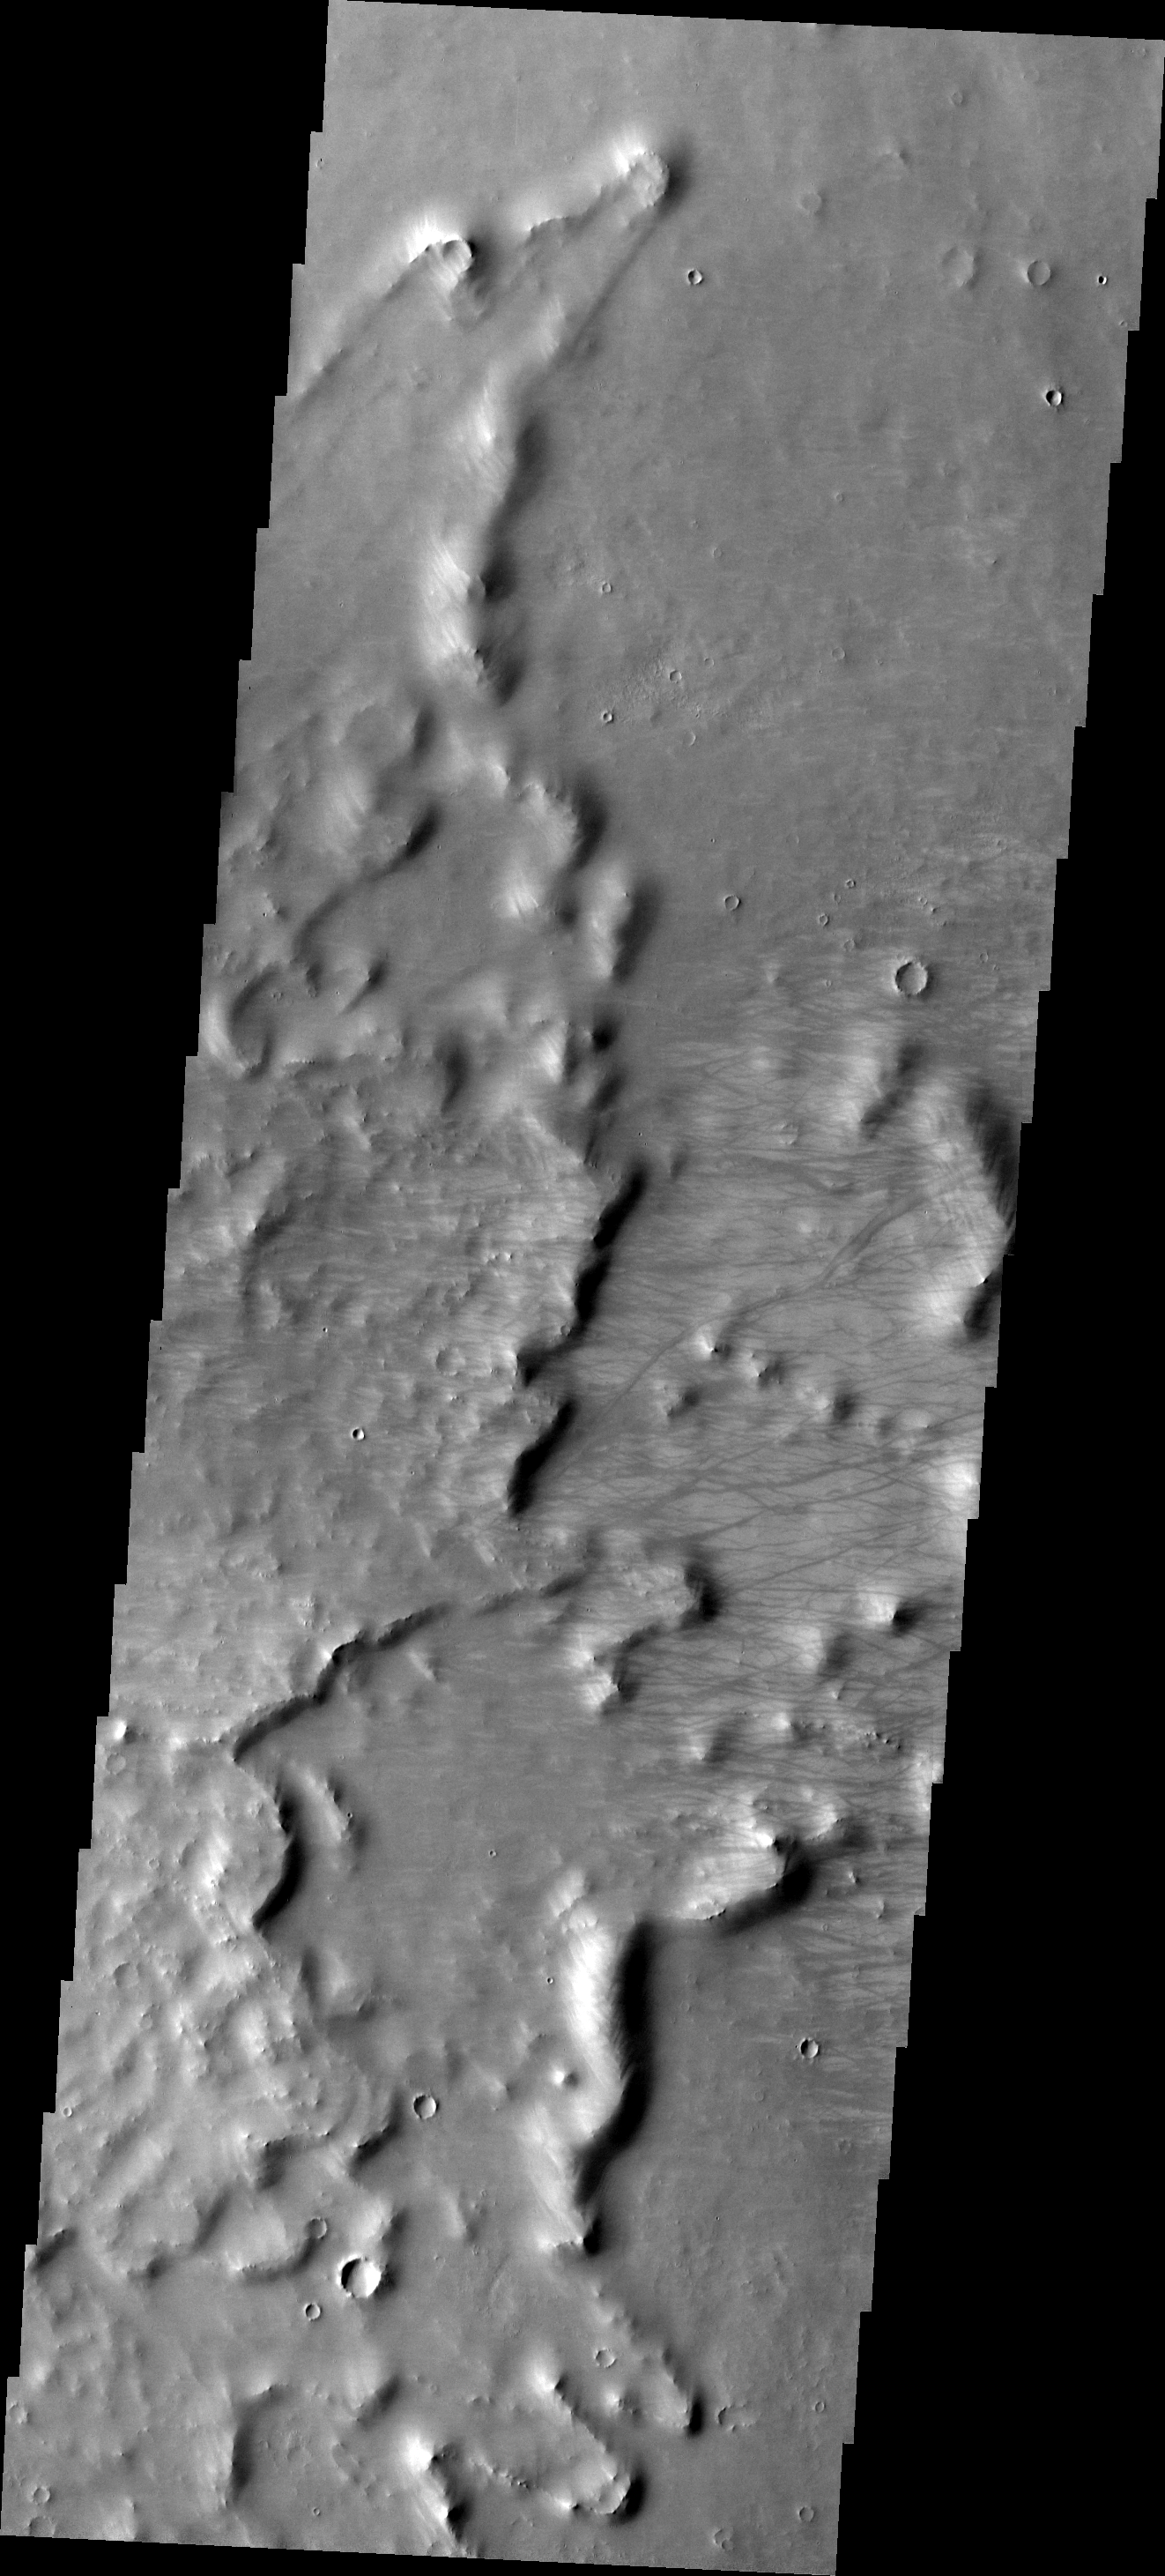

Dust Devil Tracks

Numerous dust devil tracks can be seen on top of the ejecta of an unnamed crater in Syria Planum.

Image information: VIS instrument. Latitude -8.6N, Longitude 257.6E. 18 meter/pixel resolution.

Please see the THEMIS Data Citation Note for details on crediting THEMIS images.

Note: this THEMIS visual image has not been radiometrically nor geometrically calibrated for this preliminary release. An empirical correction has been performed to remove instrumental effects. A linear shift has been applied in the cross-track and down-track direction to approximate spacecraft and planetary motion. Fully calibrated and geometrically projected images will be released through the Planetary Data System in accordance with Project policies at a later time.

NASA’s Jet Propulsion Laboratory manages the 2001 Mars Odyssey mission for NASA’s Office of Space Science, Washington, D.C. The Thermal Emission Imaging System (THEMIS) was developed by Arizona State University, Tempe, in collaboration with Raytheon Santa Barbara Remote Sensing. The THEMIS investigation is led by Dr. Philip Christensen at Arizona State University. Lockheed Martin Astronautics, Denver, is the prime contractor for the Odyssey project, and developed and built the orbiter. Mission operations are conducted jointly from Lockheed Martin and from JPL, a division of the California Institute of Technology in Pasadena.

Credit: NASA/JPL/ASU